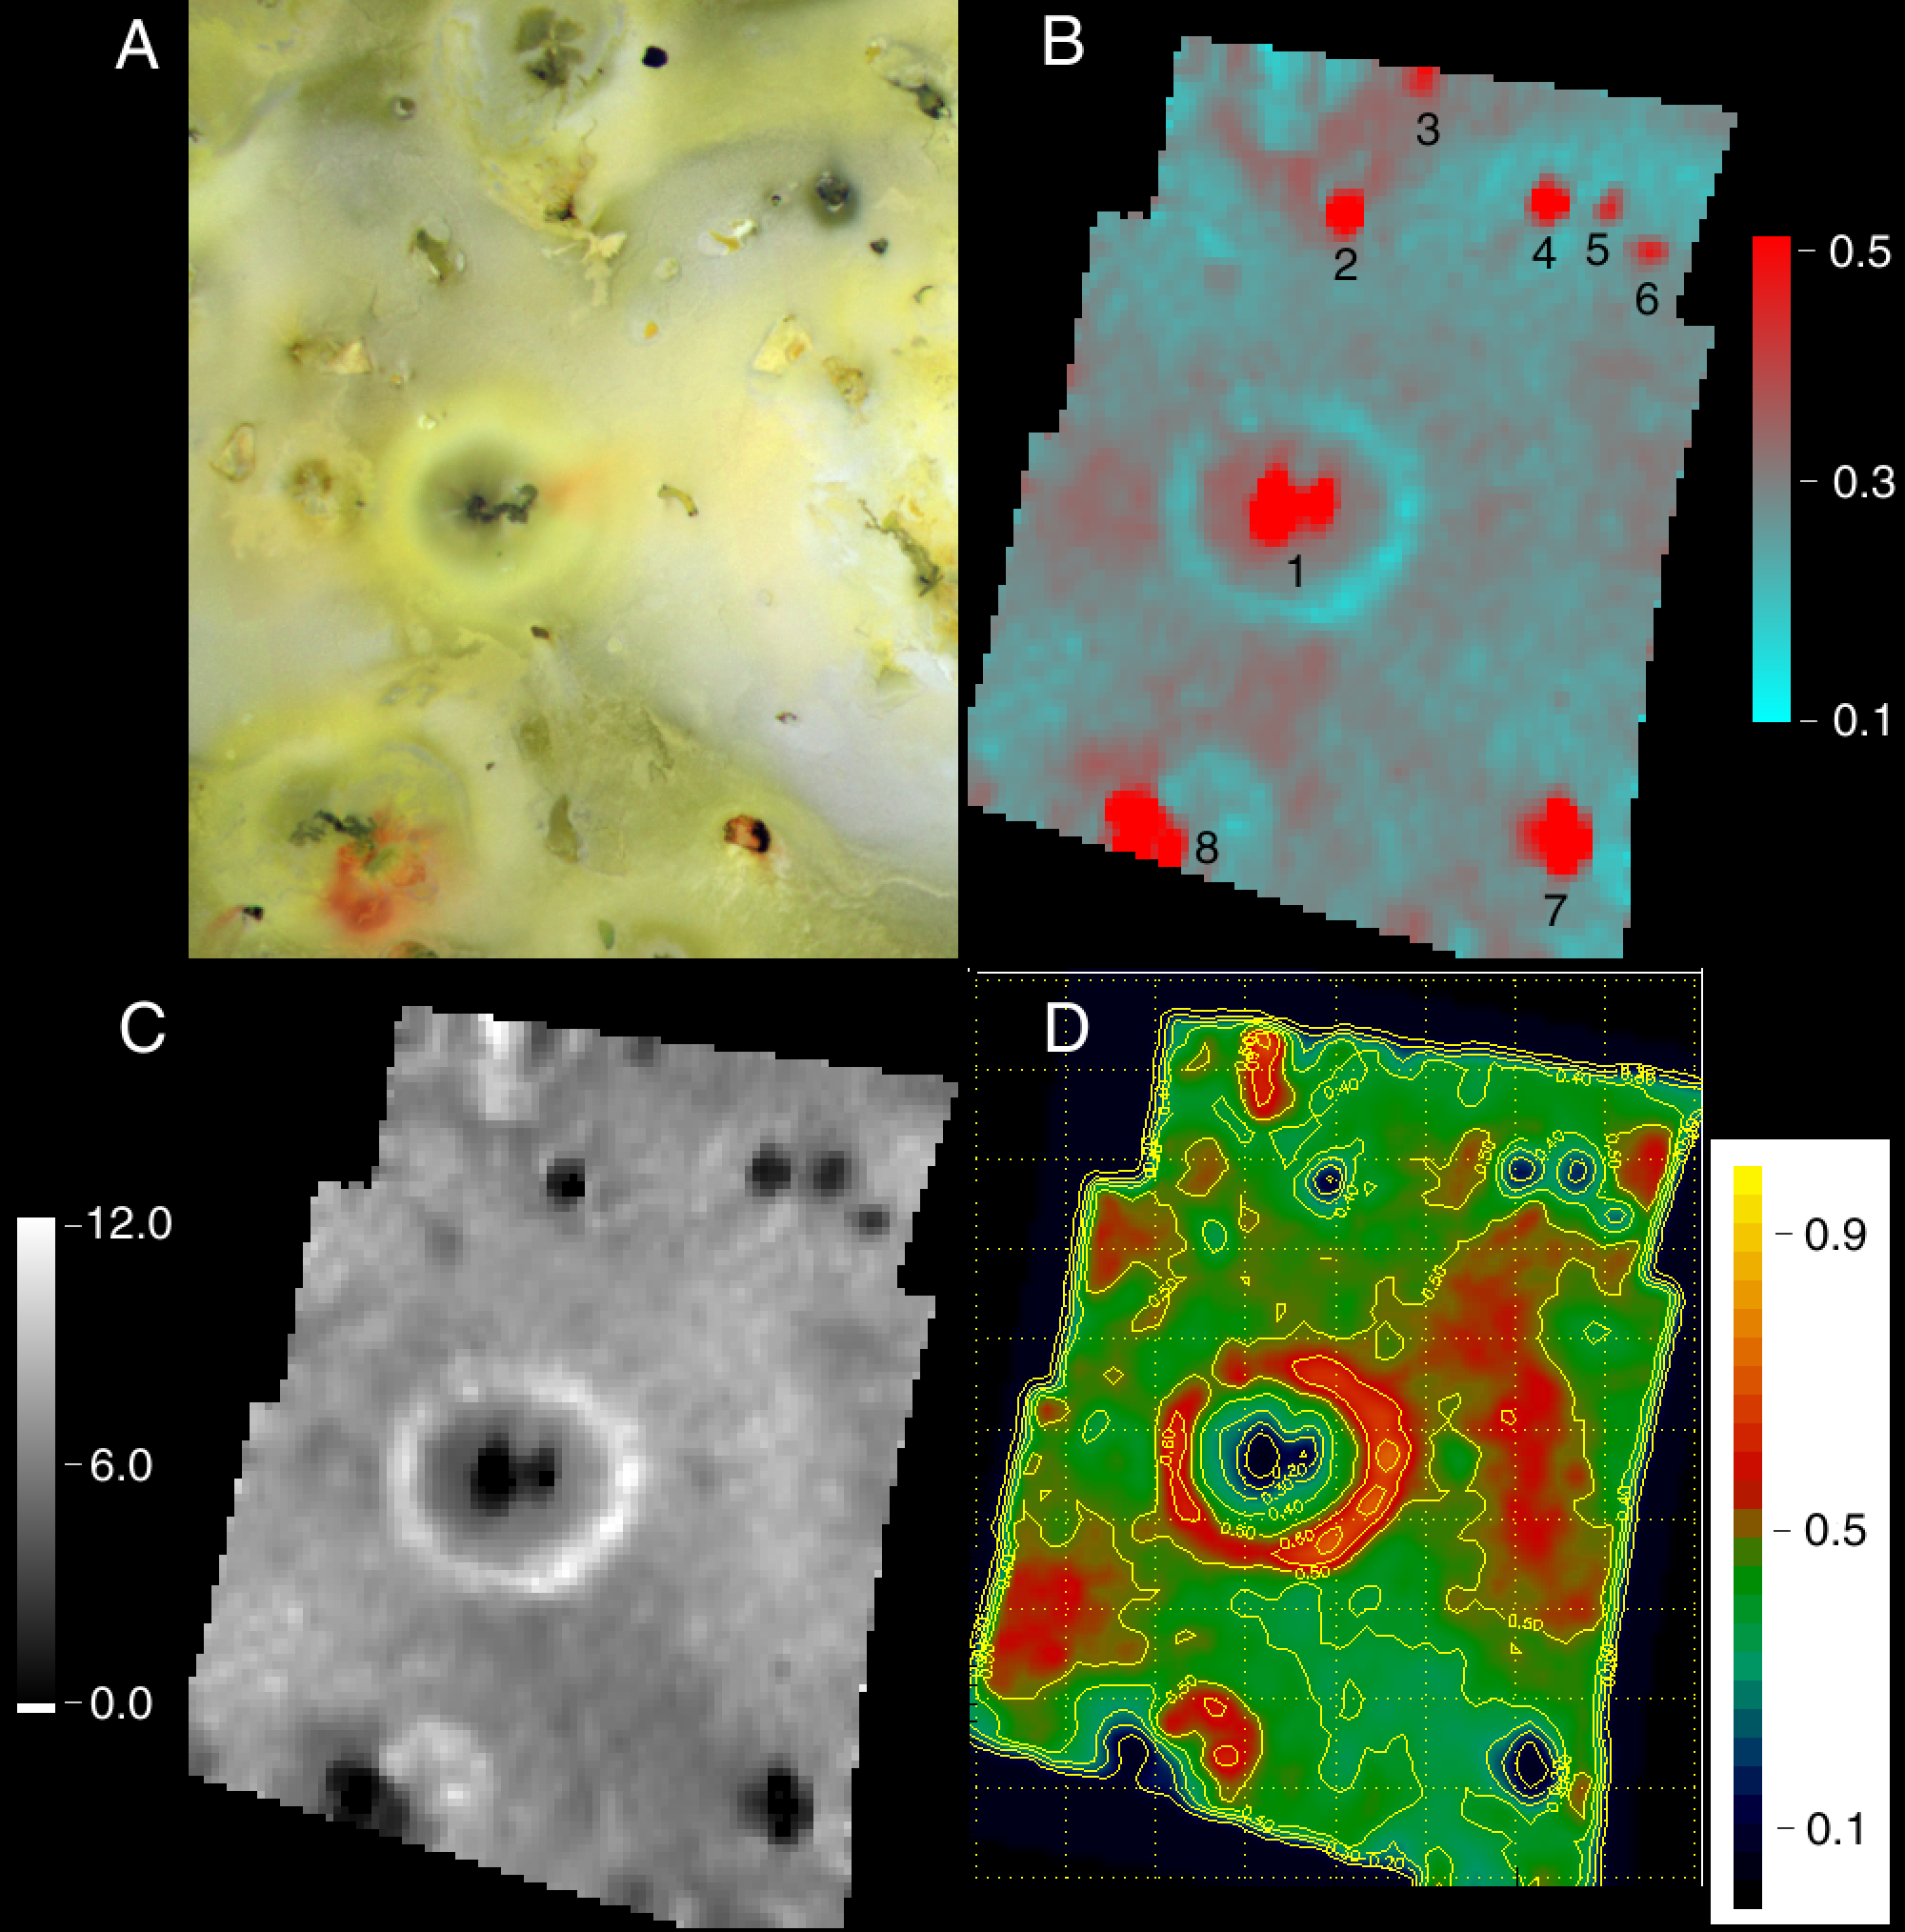

Prometheus Silicates/Sulfur dioxide/NIMS

The Prometheus region of Jupiter’s moon Io was imaged by the camera onboard NASA’s Galileo spacecraft in July 1999 (A), and by the spacecraft’s near-infrared mapping spectrometer during its October 10, 1999 flyby (B). The maps made from spectrometer data show the interplay between hot silicates on the surface and sulfur dioxide frost. Hot spots (active volcanoes) appear red in the spectrometer image (B), while sulfur dioxide frost appears blue. Hot spots known from prior observations are labeled 1 (Prometheus), 5 (Camaxtli), 7 (Tupan) and 8 (Culann). Hot spots labeled 2,3, 4, and 6 were first discovered in this observation. The color bar scale in (B) represents radiance in units of solar irradiance/pi. The sulfur dioxide deposition ring around Prometheus is clearly seen in the center of the image, formed as sulfur dioxide from the currently active plume condenses away from the vent. Image (C) is a map of the relative band-depth of the sulfur dioxide absorption band that is detected by the spectrometer. Image (D) is a qualitative map of the distribution of sulfur dioxide frost on the surface. The color bar in (D) represents the fractional area covered by sulfur dioxide frost. The area shown in each panel is about 1,300 km (800 miles) across.

The Jet Propulsion Laboratory, Pasadena, CA manages the mission for NASA’s Office of Space Science, Washington, DC. JPL is a division of the California Institute of Technology, Pasadena, CA.

Credit: NASA/JPL